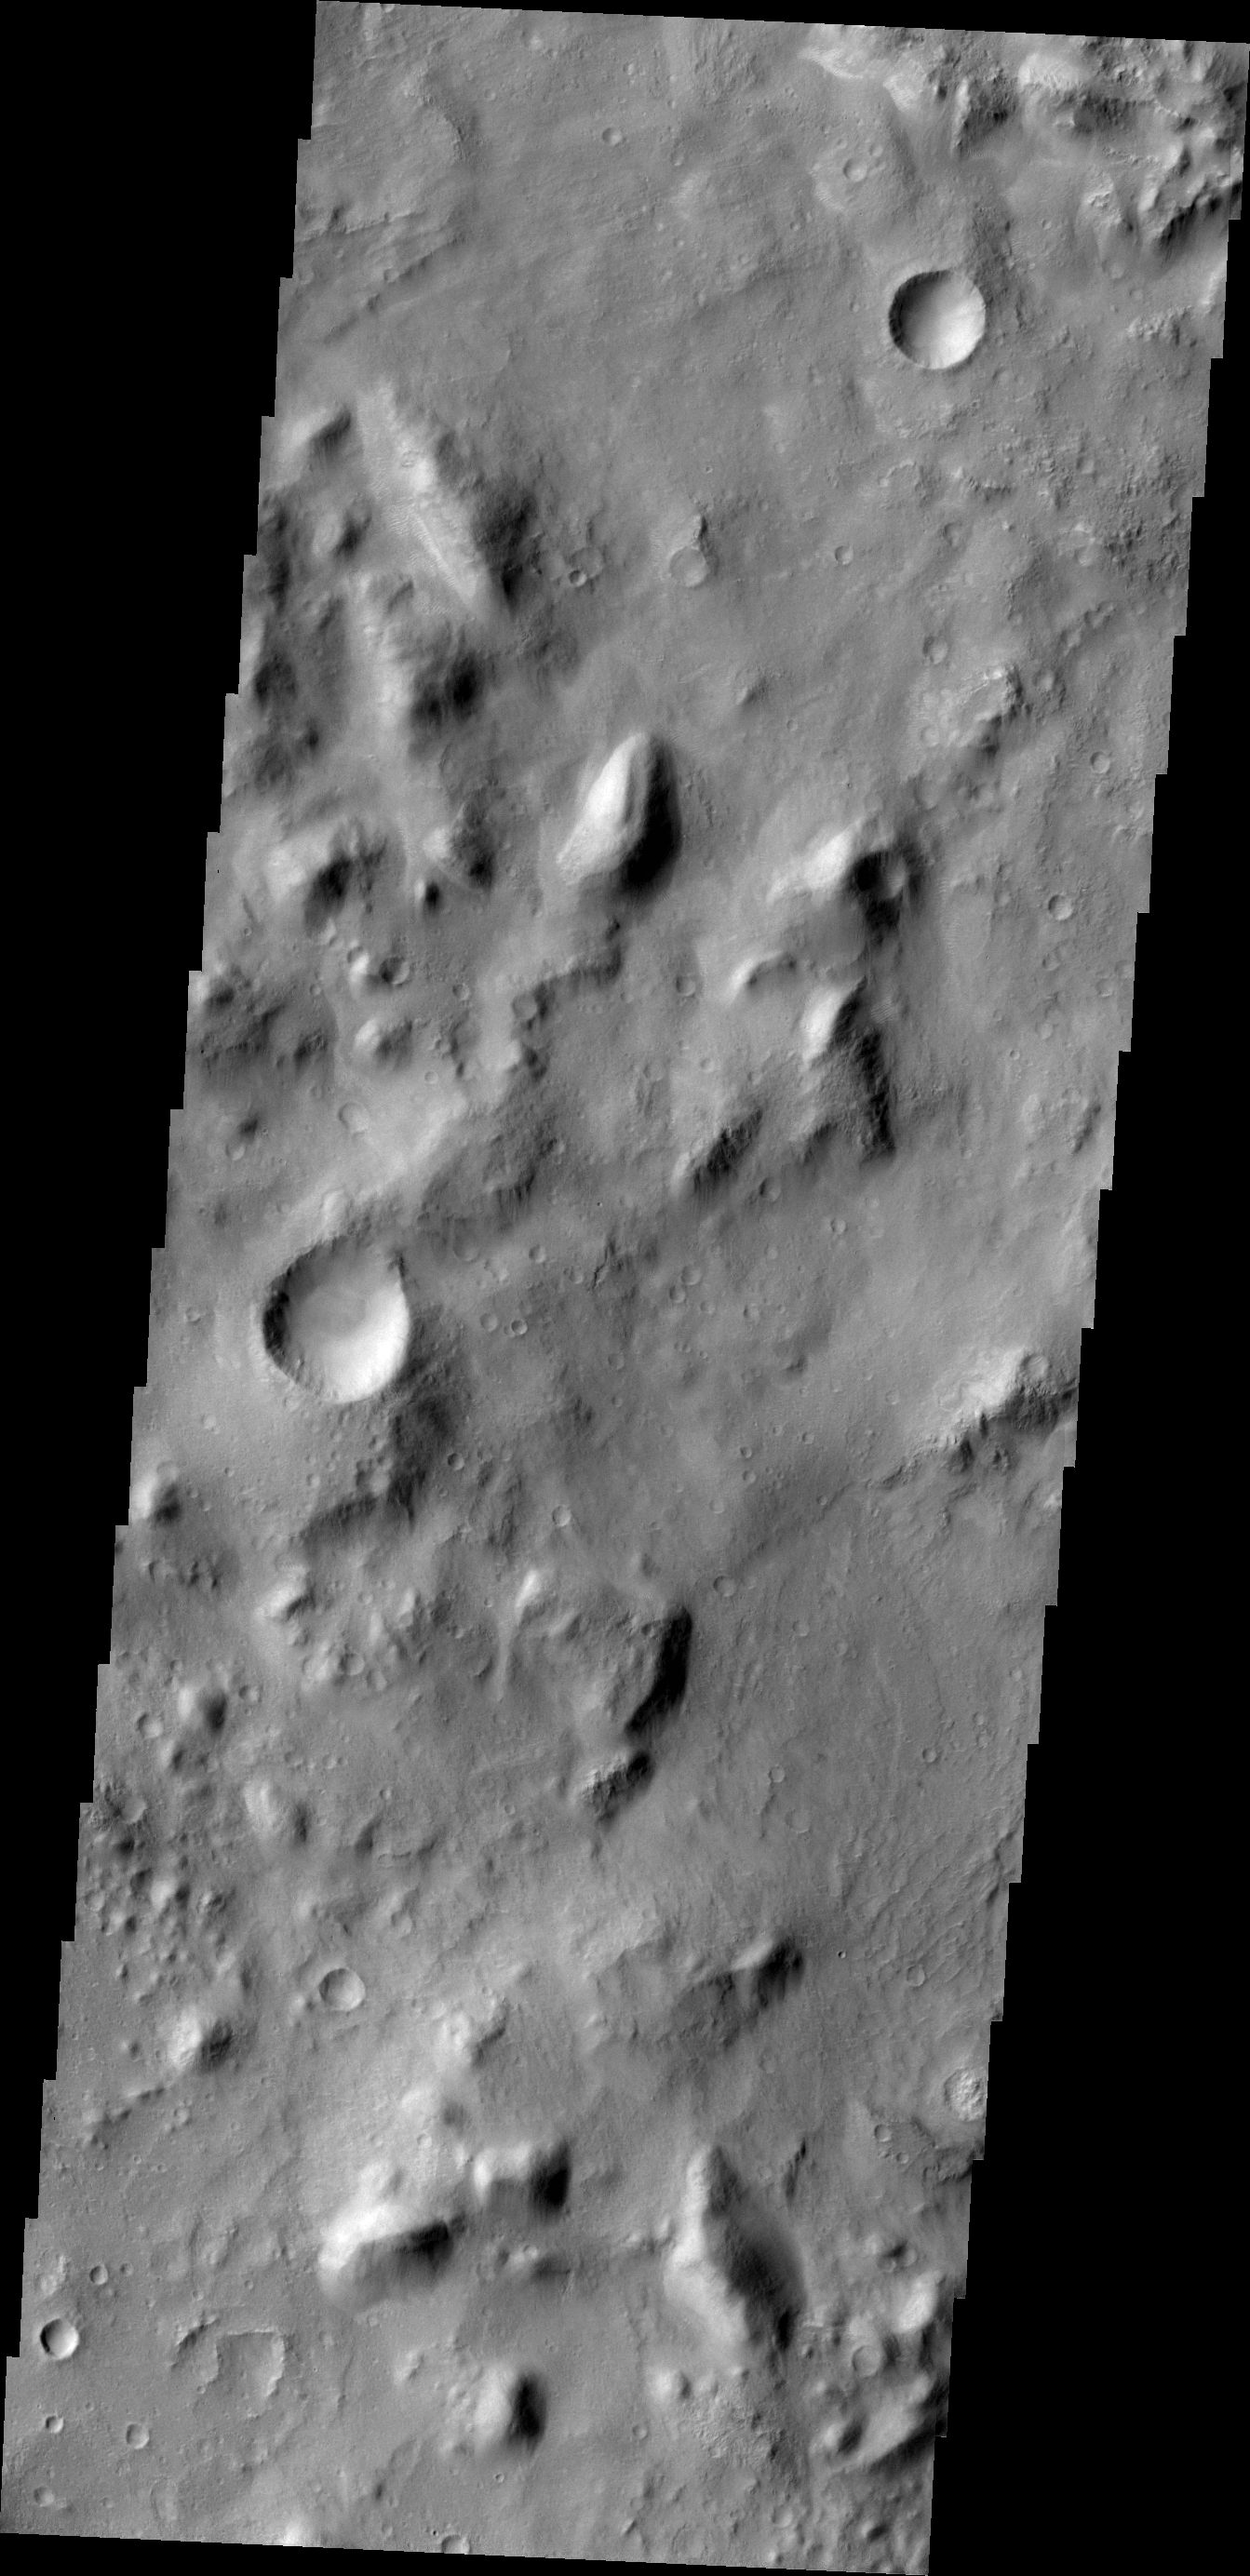

Tenth Anniversary Image from Camera on NASA Mars Orbiter

The Thermal Emission Imaging System (THEMIS) camera on NASA’s Mars Odyssey spacecraft has completed an unprecedented full decade of observing Mars from orbit.

THEMIS captured this image on Feb. 19, 2012, 10 years to the day after the camera recorded its first view of Mars. This image covers an area 11 by 32 miles (19 by 52 kilometers) in the Nepenthes Mensae region north of the Martian equator. The view depicts a knobby landscape where the southern highlands are breaking up as the terrain descends into the northern lowlands.

Odyssey, launched in 2001, has worked at Mars longer than any mission in history.

NASA’s Jet Propulsion Laboratory, Pasadena, Calif., manages the Mars Odyssey mission for NASA’s Science Mission Directorate, Washington. THEMIS was developed by Arizona State University, Tempe, in collaboration with Raytheon Santa Barbara Remote Sensing. The THEMIS investigation is led by Philip Christensen at ASU. Lockheed Martin Space Systems in Denver built the spacecraft. JPL and Lockheed Martin collaborate on operating it. JPL is a division of the California Institute of Technology in Pasadena.

Credit: NASA/JPL-Caltech/ASU